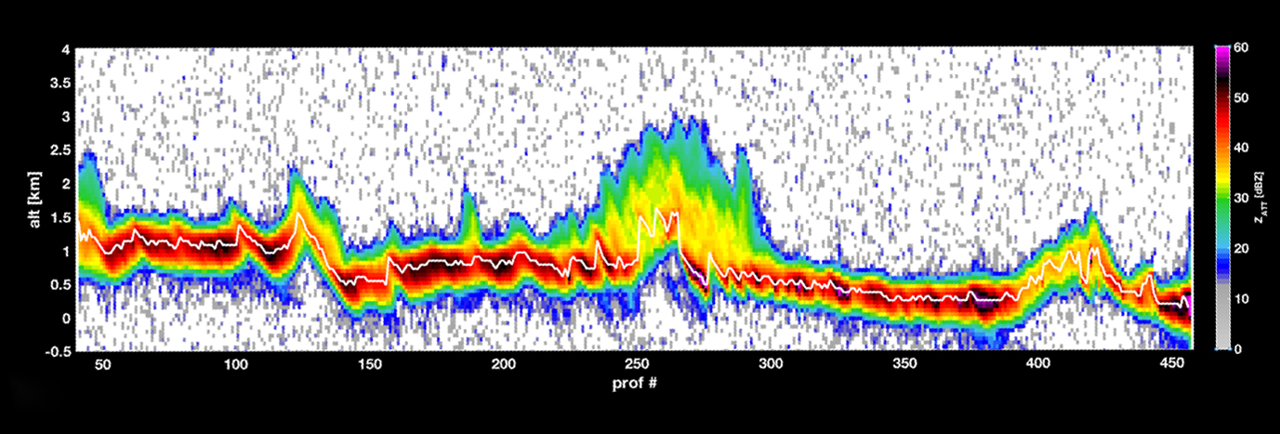

RainCube Collects First Storm Data

The first data from RainCube, a tiny weather satellite. RainCube is a prototype for a possible fleet of future small satellite missions that can track precipitation from space. RainCube “sees” objects by using radar, much as a bat uses sonar. The satellite’s umbrella — like antenna sends out chirps, or specialized radar signals, that bounce off raindrops, bringing back a picture of what the inside of the storm looks like.

This graph shows a storm over the mountains in Mexico in late August 2018, as measured by RainCube’s radar. The data shows a vertical snapshot of the storm — the bright white line shows the ground, while the bright colors around it show the intensity of the rainfall, as well as the more reflective areas of the terrain. Brighter colors, like yellow or red, show areas of higher reflectivity, e.g. heavier rain.

Credit: NASA/JPL-Caltech